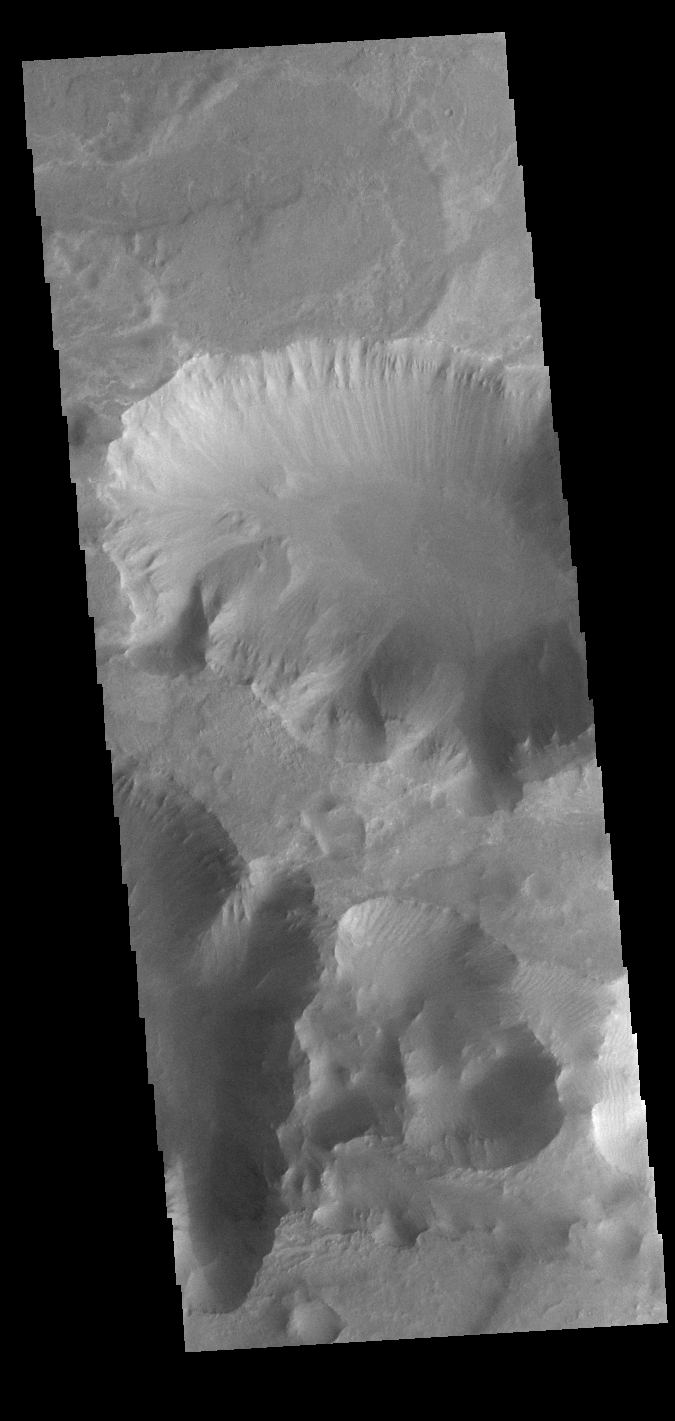

Coprates Chasma

Today’s VIS image is located between the main part of Coprates Chasma (north) and Coprates Catena (south). The canyon in this area is much shallower than the main canyon. Coprates Chasma is one of the numerous canyons that make up Valles Marineris. The chasma stretches for 960 km (600 miles) from Melas Chasma to the west and Capri Chasma to the east.

Credit: NASA/JPL-Caltech/ASU